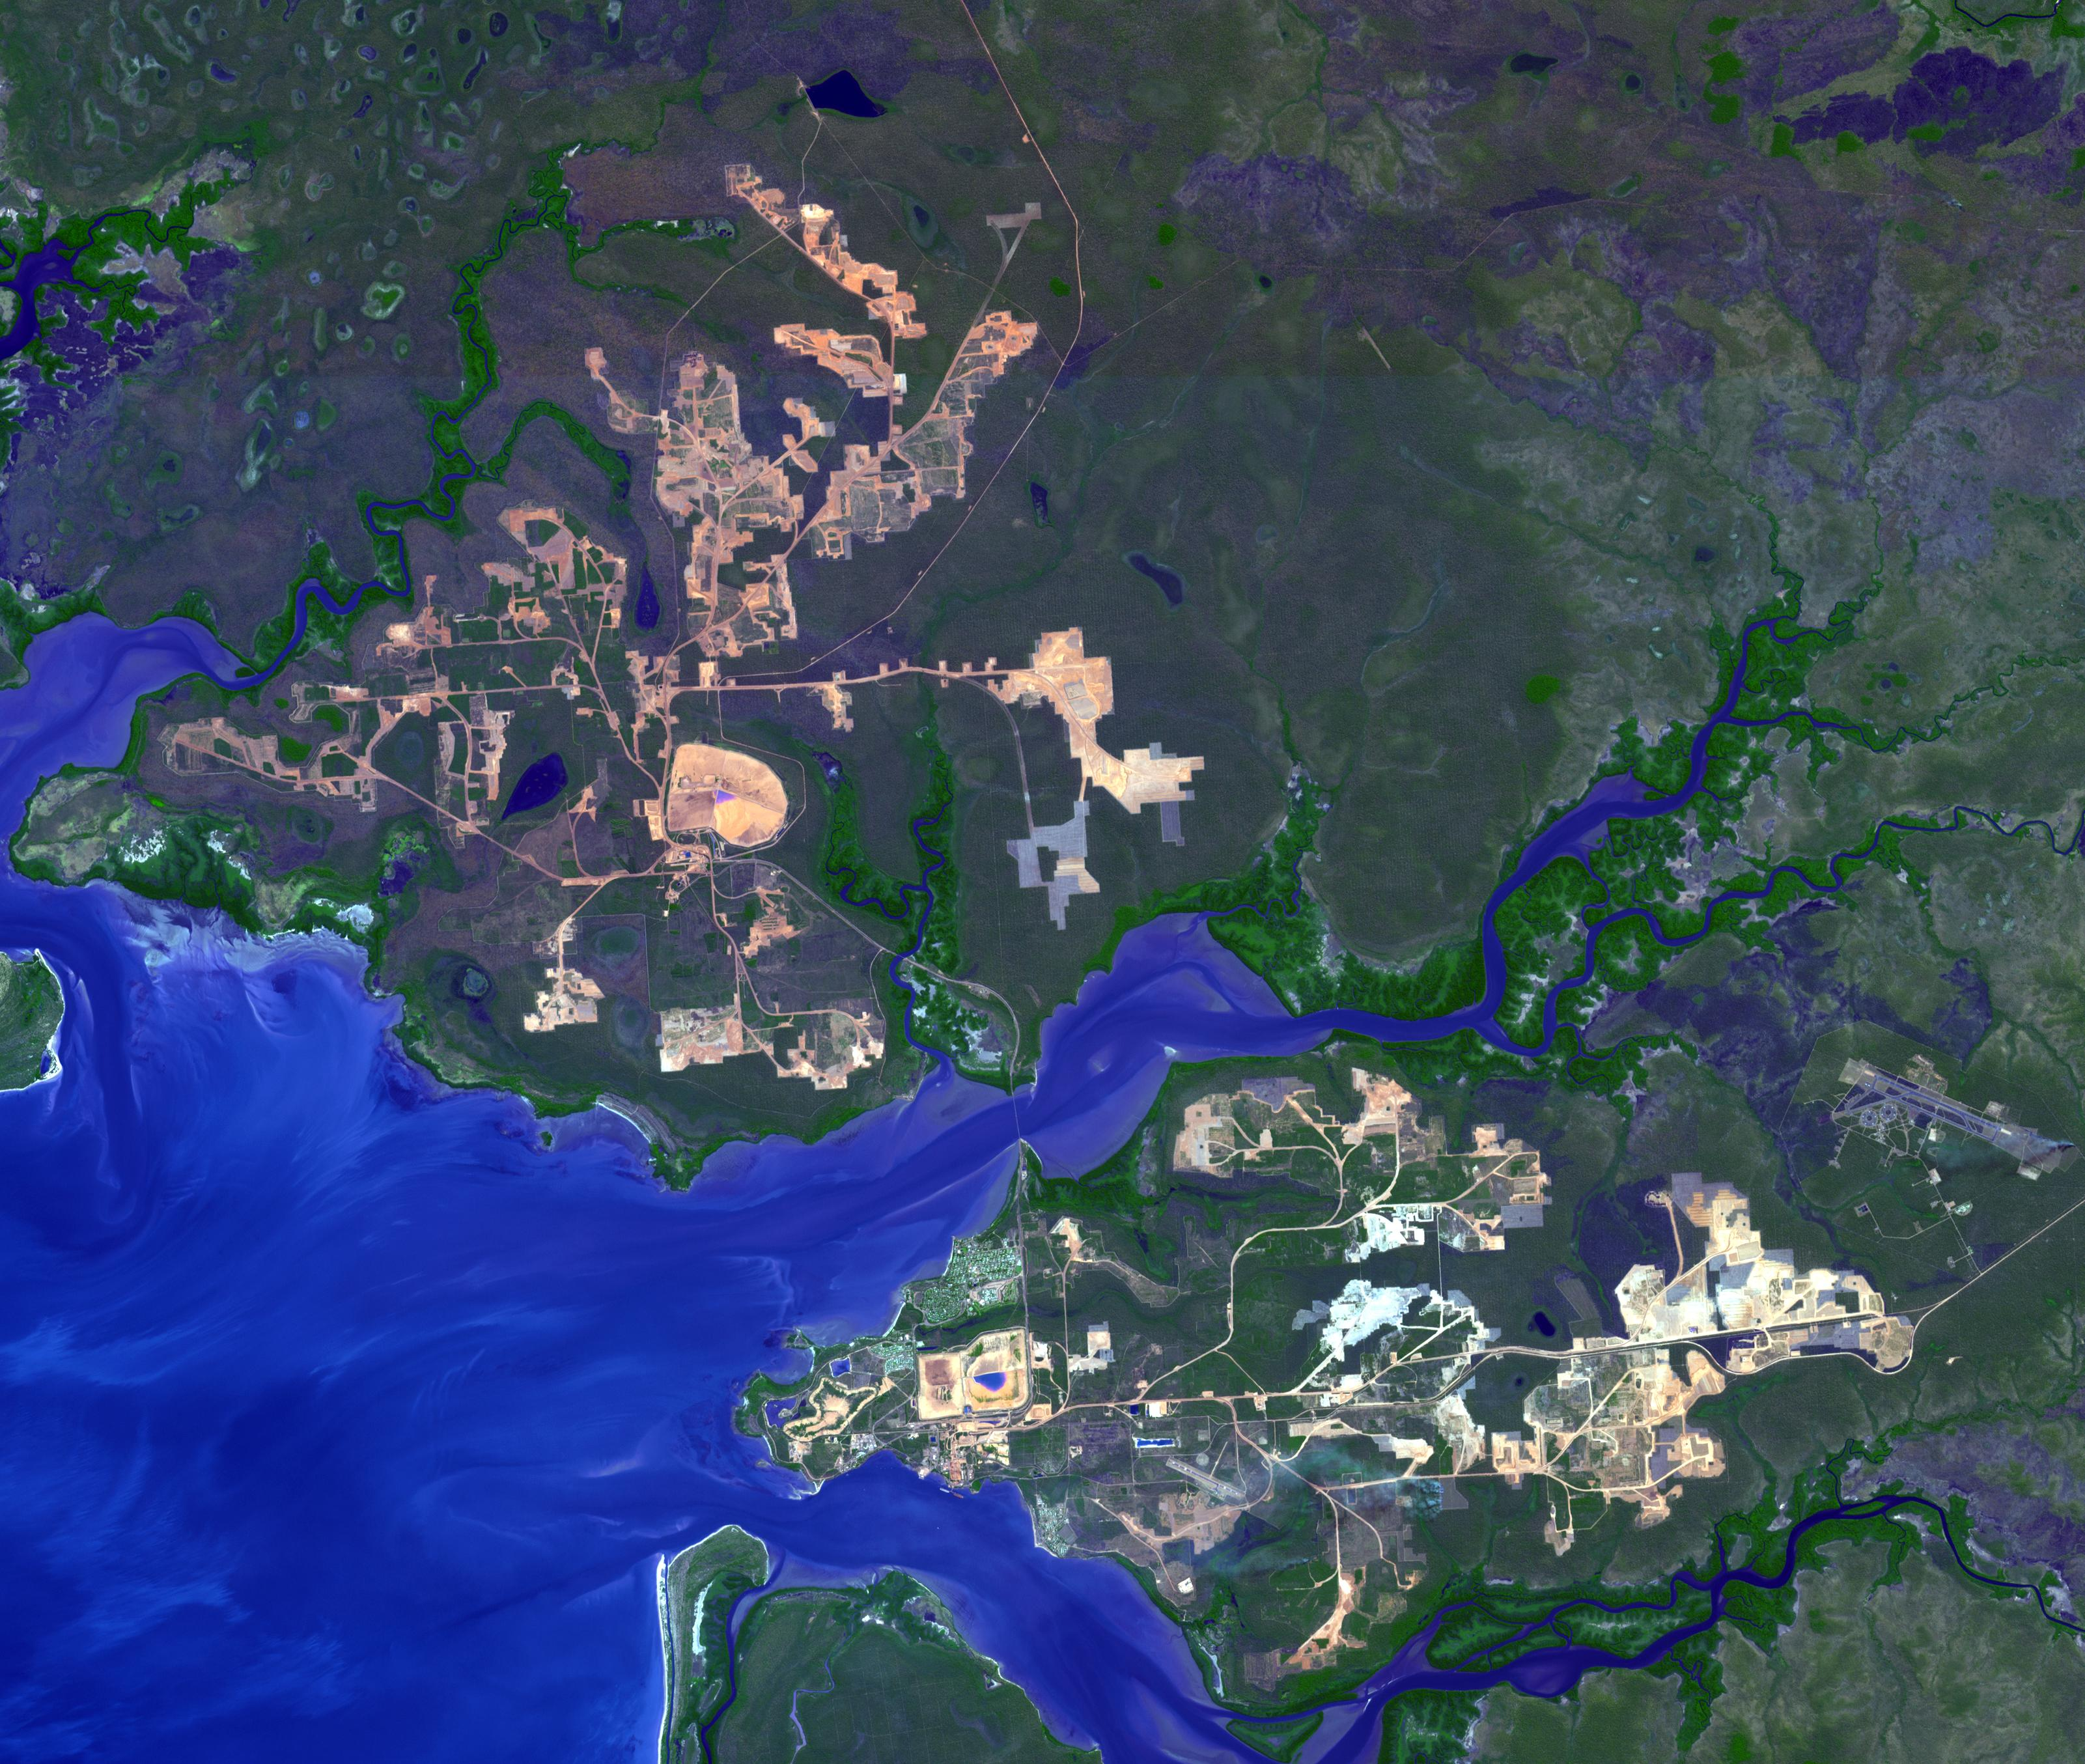

Weipa, Queensland, Australia

The world’s largest bauxite mine is found near Weipa, Queensland, Australia. The rich aluminum deposits were first recognized on the end of the Cape York Peninsula in 1955, and mining began in 1960. Weipa is just south of Duyfken Point, a location thought to be the first recorded point of European contact with the Australia continent by Dutch explorer Willem Janszoon in 1606. The image was acquired August 9, 2013, covers an area of 40.5 by 48 km, and is located at 12.5 degrees south, 141.9 degrees east.

With its 14 spectral bands from the visible to the thermal infrared wavelength region and its high spatial resolution of 15 to 90 meters (about 50 to 300 feet), ASTER images Earth to map and monitor the changing surface of our planet. ASTER is one of five Earth-observing instruments launched Dec. 18, 1999, on Terra. The instrument was built by Japan’s Ministry of Economy, Trade and Industry. A joint U.S./Japan science team is responsible for validation and calibration of the instrument and data products.

The broad spectral coverage and high spectral resolution of ASTER provides scientists in numerous disciplines with critical information for surface mapping and monitoring of dynamic conditions and temporal change. Example applications are: monitoring glacial advances and retreats; monitoring potentially active volcanoes; identifying crop stress; determining cloud morphology and physical properties; wetlands evaluation; thermal pollution monitoring; coral reef degradation; surface temperature mapping of soils and geology; and measuring surface heat balance.

The U.S. science team is located at NASA’s Jet Propulsion Laboratory, Pasadena, Calif. The Terra mission is part of NASA’s Science Mission Directorate, Washington, D.C.

Credit: NASA/GSFC/METI/ERSDAC/JAROS, and U.S./Japan ASTER Science Team